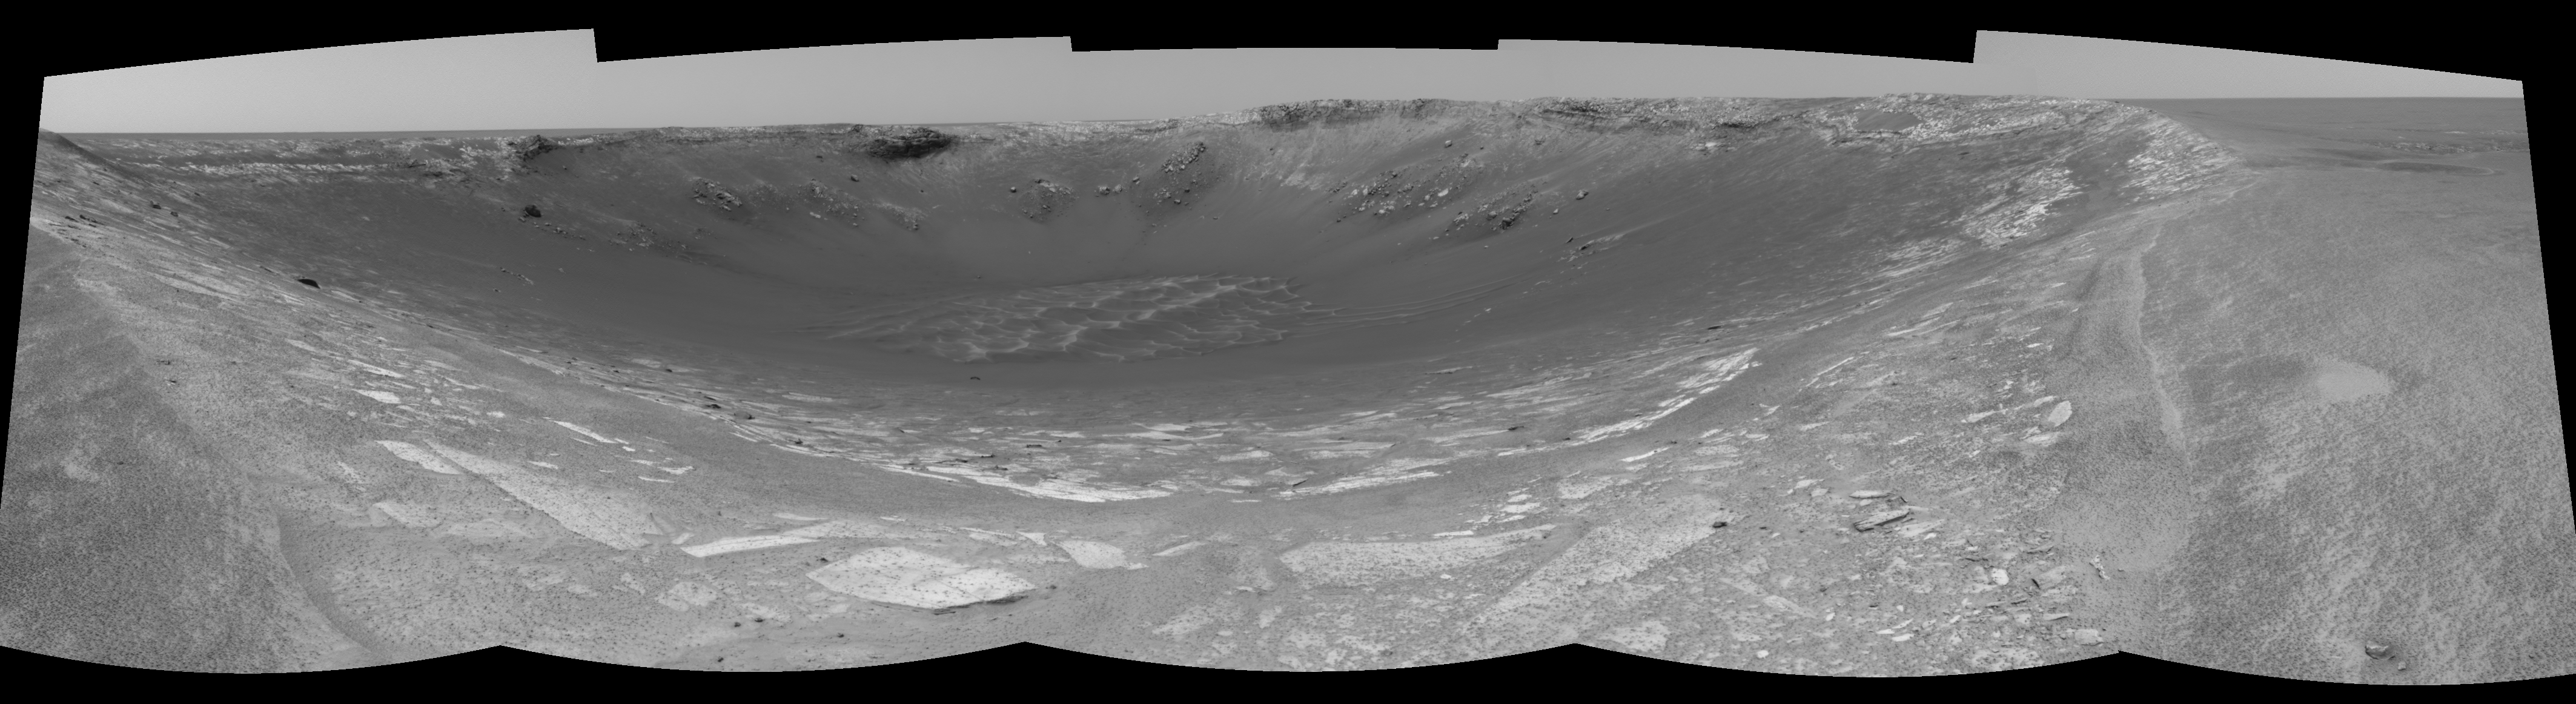

Behold ‘Endurance’! (left eye)

This 180-degree view from the left navigation camera on the Mars Exploration Rover Opportunity is the first look inside “Endurance Crater.” The view is a cylindrical-perspective projection constructed from four images. The crater is about 130 meters (about 430 feet) in diameter.

See PIA05860 for 3-D view and PIA05862 for right eye view of this left eye cylindrical-perspective projection.

Credit: NASA/JPL